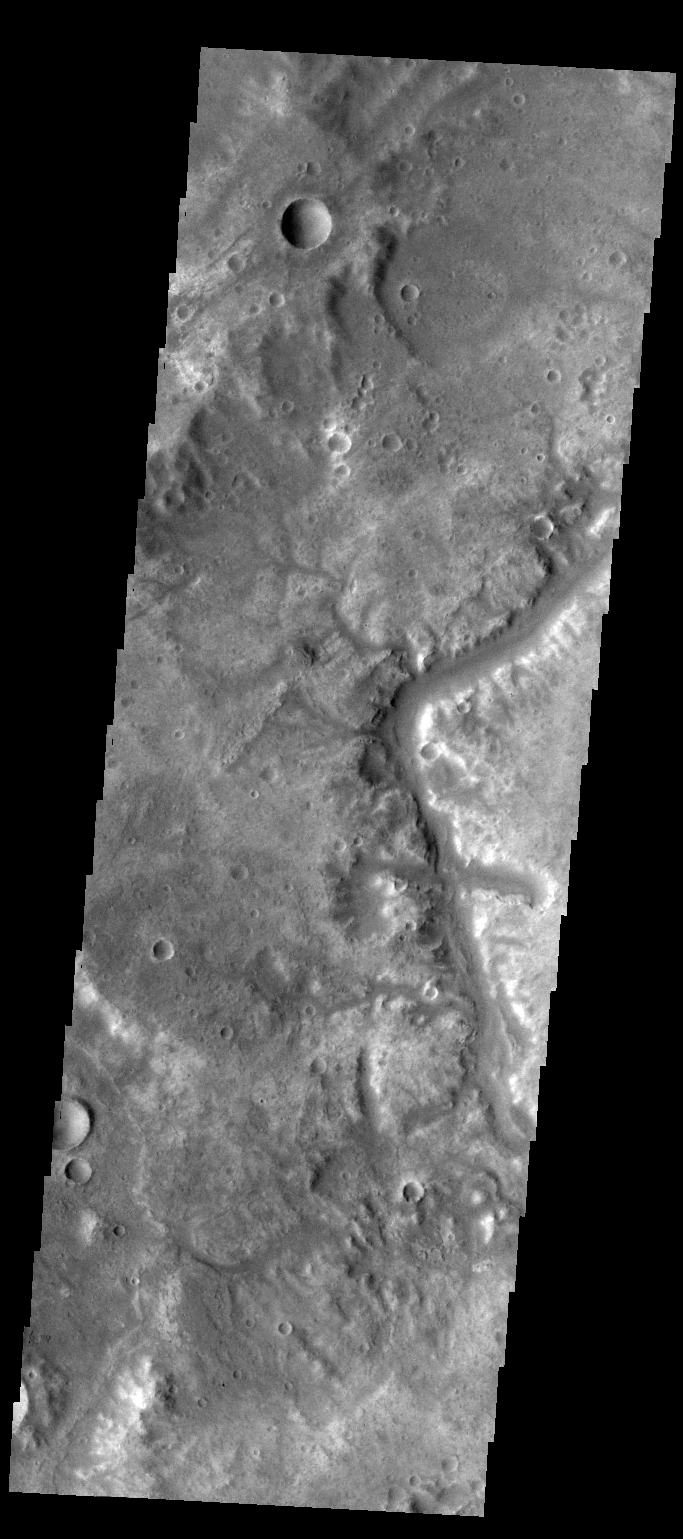

Samara Valles

Today’s VIS image shows a small section of Samara Valles.

Credit: NASA/JPL-Caltech/ASU